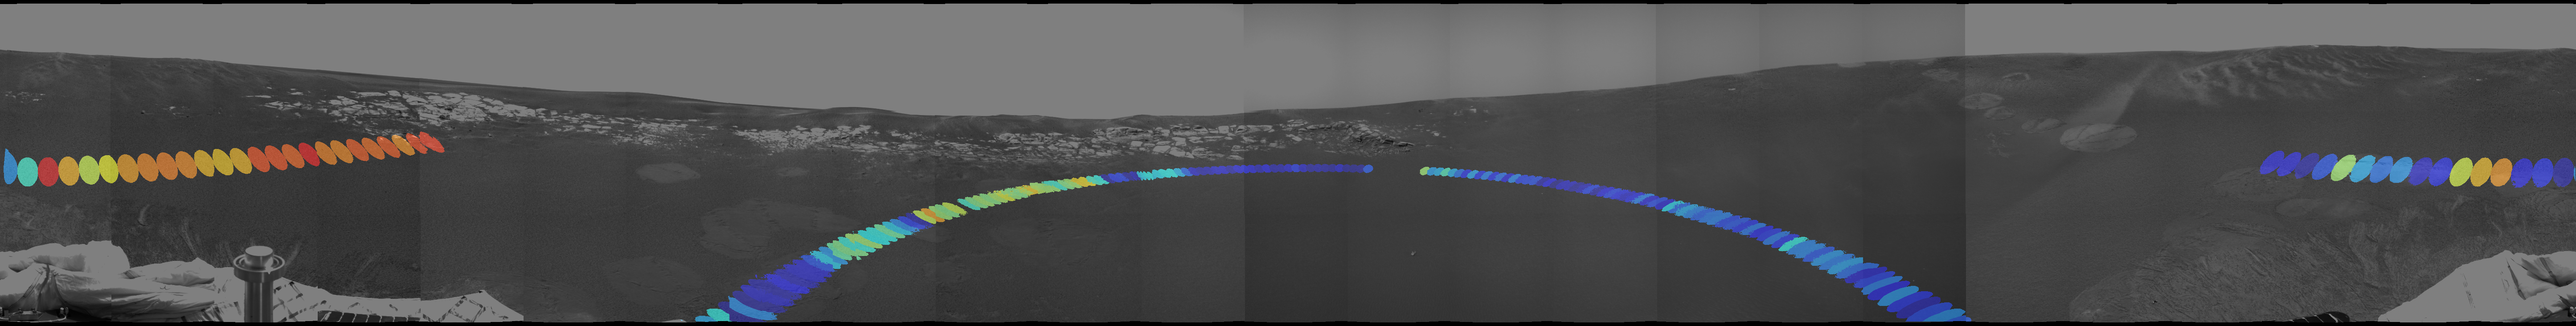

Red Marks the Spot

This hematite abundance index map helps geologists choose hematite-rich locations to visit around Opportunity’s landing site. Blue dots equal areas low in hematite and red dots equal areas high in hematite.

Why Hematite
Geologists are eager to reach the hematite-rich area in the upper left to closely examine the soil, which may reveal secrets about how the hematite got to this location. Knowing how the hematite on Mars was formed may help scientists characterize the past environment and determine whether that environment provided favorable conditions for life.

The Plan
Over the next few sols, engineers and scientists plan to drive Opportunity to the hematite-rich area then attempt a “pre-trench” sequence, taking measurements with the Moessbauer spectrometer, alpha particle X-ray spectrometer and microscopic imager. Next, the plan is to trench the hematite rich area by spinning one wheel in place to “dig” a shallow hole. Finally, scientists will aim the instrument arm back at the same area where it pre-trenched to get post-trench data with the same instruments to compare and contrast the levels of hematite and revel how deep the hematite lays in the dirt.

Index Map Details
The hematite abundance index map was created using data from the miniature thermal emission instrument. The first layer is a mosaic of panoramic camera images taken prior to egress, when Opportunity was still on the lander. The colored dots represent data collected by the miniature thermal emission spectrometer on sol 11, after Opportunity had rolled off of the lander and the rover was located at the center of the blue semi-circle.

The spectrometer is located on the panoramic camera mast. On sol 11, it took a low-angle 180-degree panorama of the area in front of the rover, indicated by the blue shaded dots. The instrument then raised the angle of its field of view a few degrees higher to sweep around behind the rover, indicated by the red and yellow dots offset at the far sides of the image.

JPL, a division of the California Institute of Technology in Pasadena, manages the Mars Exploration Rover project for NASA’s Office of Space Science, Washington, D.C.

Credit: NASA/JPL/Cornell/Arizona State University